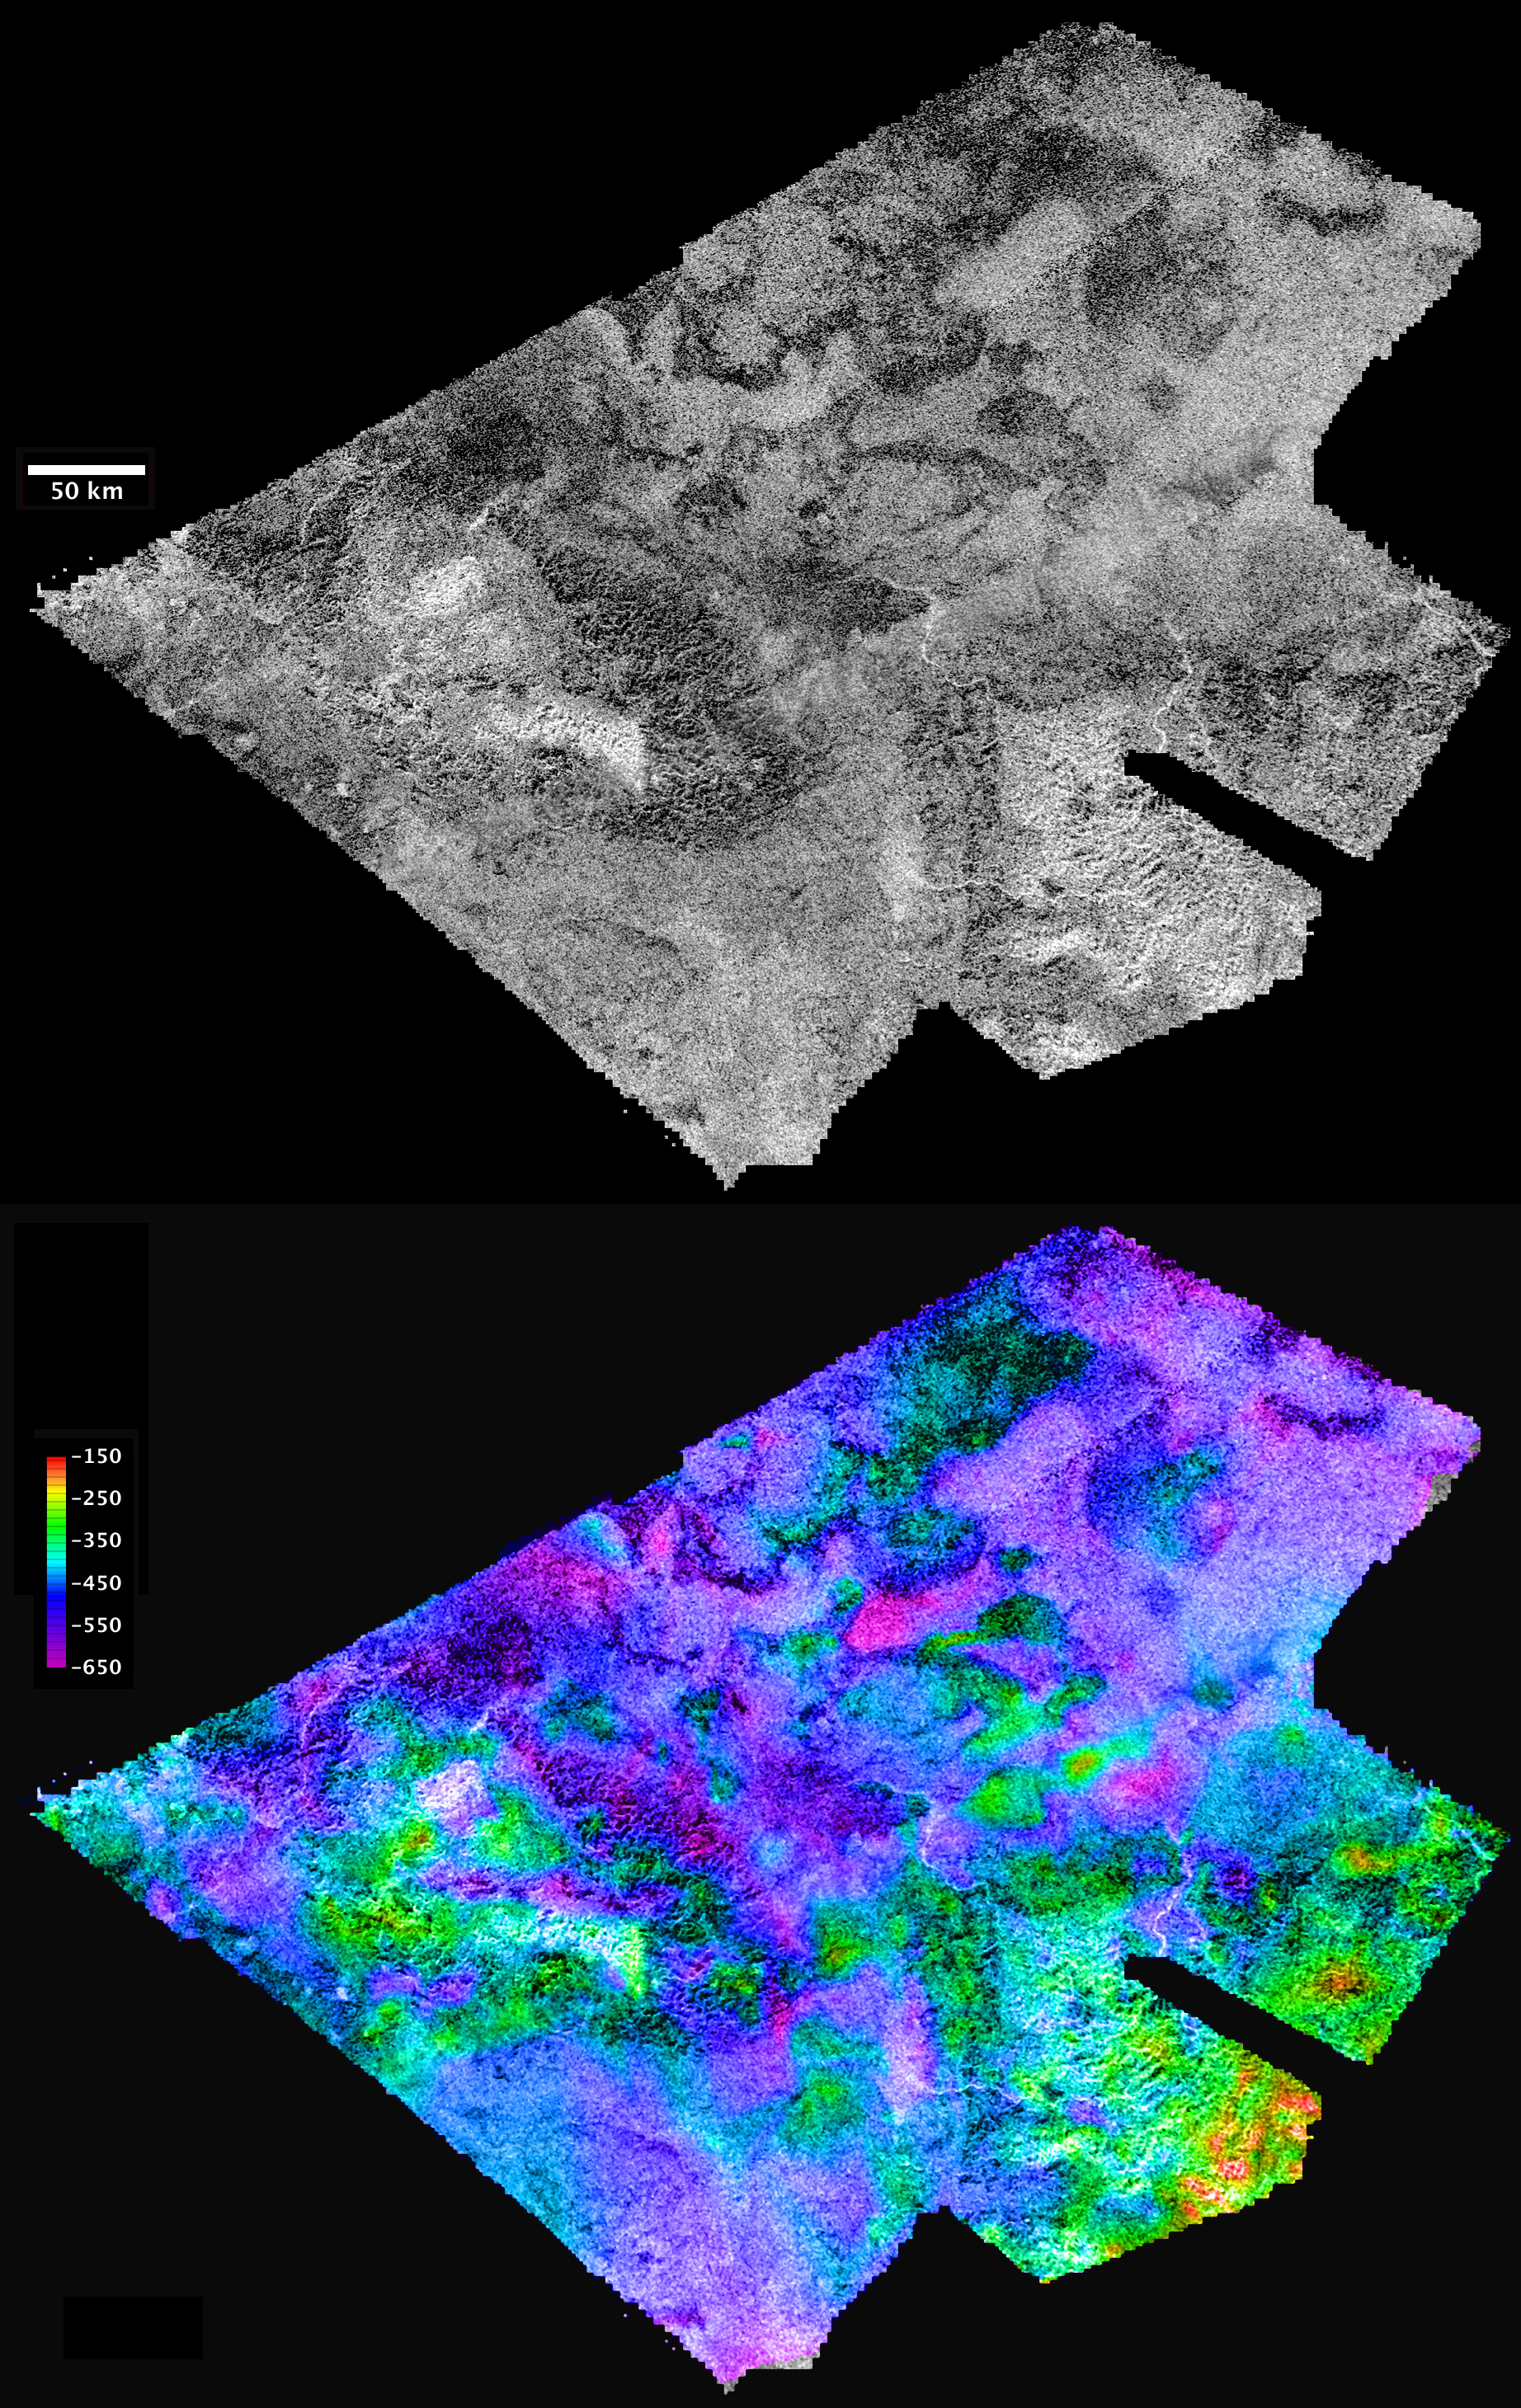

Hotei

Figure 1

Cassini’s radar mapper has obtained stereo views of close to 2 percent of Titan’s surface during 19 flybys over the last five years. The process of making topographic maps from images is just getting started, but the results already reveal some of the diversity of Titan’s geologic features.

This pair of images covers part of Hotei Arcus, an infrared-bright and possibly time-variable feature that has been hypothesized to be cryovolcanic, based on the presence of flow-like features in the radar images. The radar data shows that these flows, most of which have radar-dark margins and bright tops, are 100 to 200 meters (300 to 600 feet) thick. In combination with the low slopes down which the material flowed, these thicknesses suggest the material was at least as viscous (stiff) as basaltic lava on Earth. More quantitative analyses of the behavior of these flows should help scientists determine what their composition may have been. Narrow, bright channels nearby are cut into the mountains to the south and display little elevation change, consistent with a much less viscous fluid, such as liquid methane, which is likely delivered to the surface in the form of rain.

The region shown here is centered near 30 degrees south latitude, 83 degrees west longitude, and is about 860 kilometers (530 miles) across. The maps are in equirectangular projection with north at the top. The images used for mapping were acquired during flybys on Feb. 22, 2008, and May 12, 2008 (known as T41 and T43). The T41 image is shown in black and white at the top. It has a pixel spacing of 351 meters (about 1,200 feet). Below, the same image is shown with color coding to indicate elevations, as shown by the color bar at left. The total range of relief from purple (low) to red (high) is 500 meters (about 1,600 feet). Zero elevation corresponds to a distance of 2,575 kilometers (1,600 miles) from the center of Titan, which is approximately the average radius of the satellite.

A video clip, showing a computer-generated flyover of the area based on the topographic and image data in black and white, is shown in Figure 1. The vertical exaggeration of this movie is 20 times. The movie starts with an overhead view, with north at the top. These views show rugged mountainous areas in the lower left and lower right, and blobby (lobate) flows in the top (northern) part of the region. The point of view then flies down to look across the terrain from the west, with the mountains in the “forked” end of the map in the foreground. Then it rotates around to the north side and finally zooms in partway toward the center of the map. Rugged areas are generally high, and the narrow bright channels flow out of valleys in these mountains.

In the flows area, some of the bright areas are the tops of flows and some are the lower surface that the flows sit on. In between, the edges of the flows stand out because they appear somewhat darker than either the flow tops or the underlying surface. This radar-dark appearance probably means that the flow edges are relatively smooth.

The Cassini-Huygens mission is a cooperative project of NASA, the European Space Agency and the Italian Space Agency. NASA’s Jet Propulsion Laboratory, a division of the California Institute of Technology in Pasadena, manages the mission for NASA’s Science Mission Directorate, Washington, D.C. The Cassini orbiter was designed, developed and assembled at JPL. The radar instrument was built by JPL and the Italian Space Agency, working with team members from the United States and several European countries.

Credit: NASA/JPL-Caltech/ASI/USGS